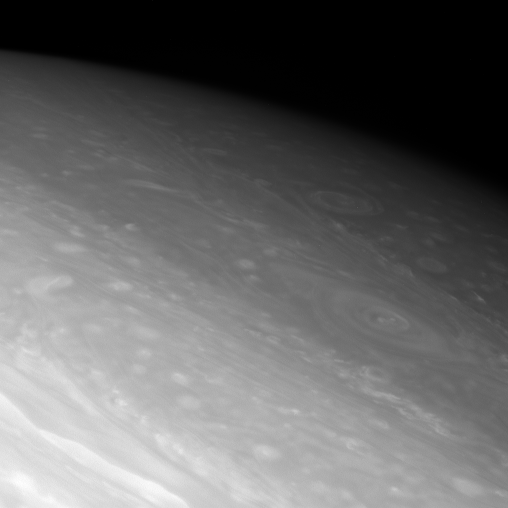

Northern Storms

Giant vortices swirl in the dim northern latitudes of Saturn.

The high northern latitudes are slowly coming to light as Saturn heads into northern hemisphere spring.

The view is centered on a region 59 degrees north of Saturn’s equator. North on Saturn is up and rotated 29 degrees to the right.

The image was taken with the Cassini spacecraft narrow-angle camera on Oct. 31, 2007 using a spectral filter sensitive to wavelengths of infrared light centered at 750 nanometers. The view was obtained at a distance of approximately 2.7 million kilometers (1.7 million miles) from Saturn. Image scale is 32 kilometers (20 miles) per pixel.

The Cassini-Huygens mission is a cooperative project of NASA, the European Space Agency and the Italian Space Agency. The Jet Propulsion Laboratory, a division of the California Institute of Technology in Pasadena, manages the mission for NASA’s Science Mission Directorate, Washington, D.C. The Cassini orbiter and its two onboard cameras were designed, developed and assembled at JPL. The imaging operations center is based at the Space Science Institute in Boulder, Colo.

Credit: NASA/JPL/Space Science Institute